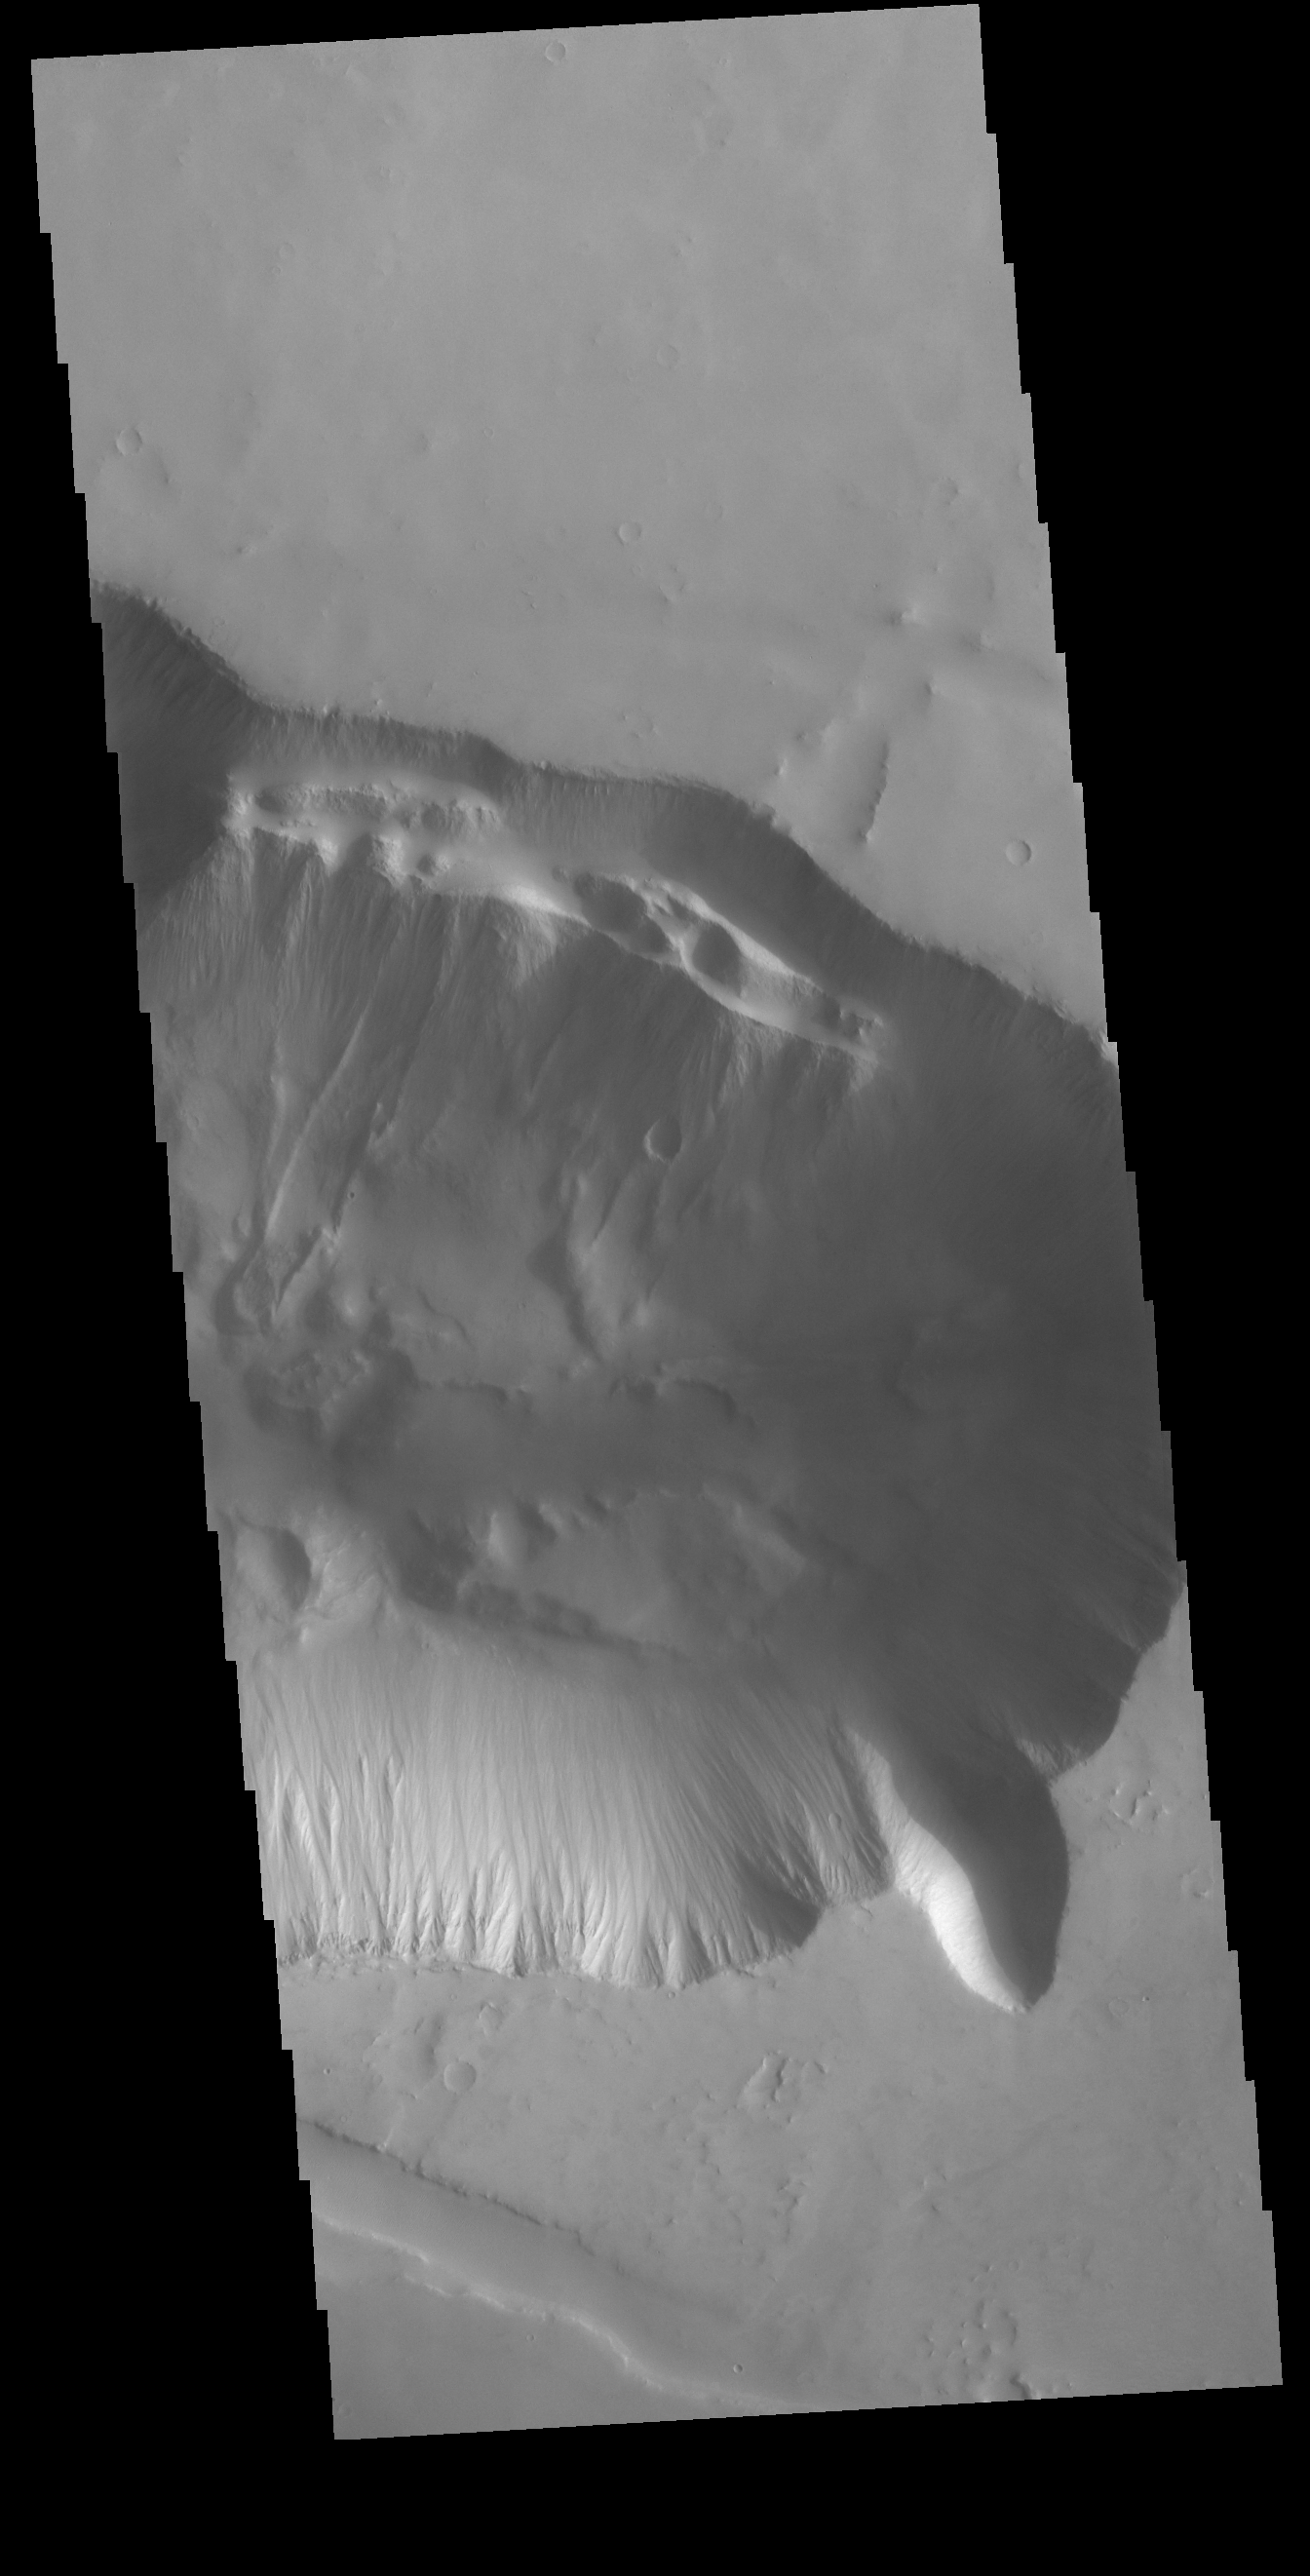

Tithonium Chasma

This VIS image shows the eastern edge of Tithonium Chasma, one of the large valley systems that comprise Valles Marineris. Large fractures are visible on the upper margin of the chasma. Downward from those fractures are several landslide deposits.

Credit: NASA/JPL-Caltech/ASU